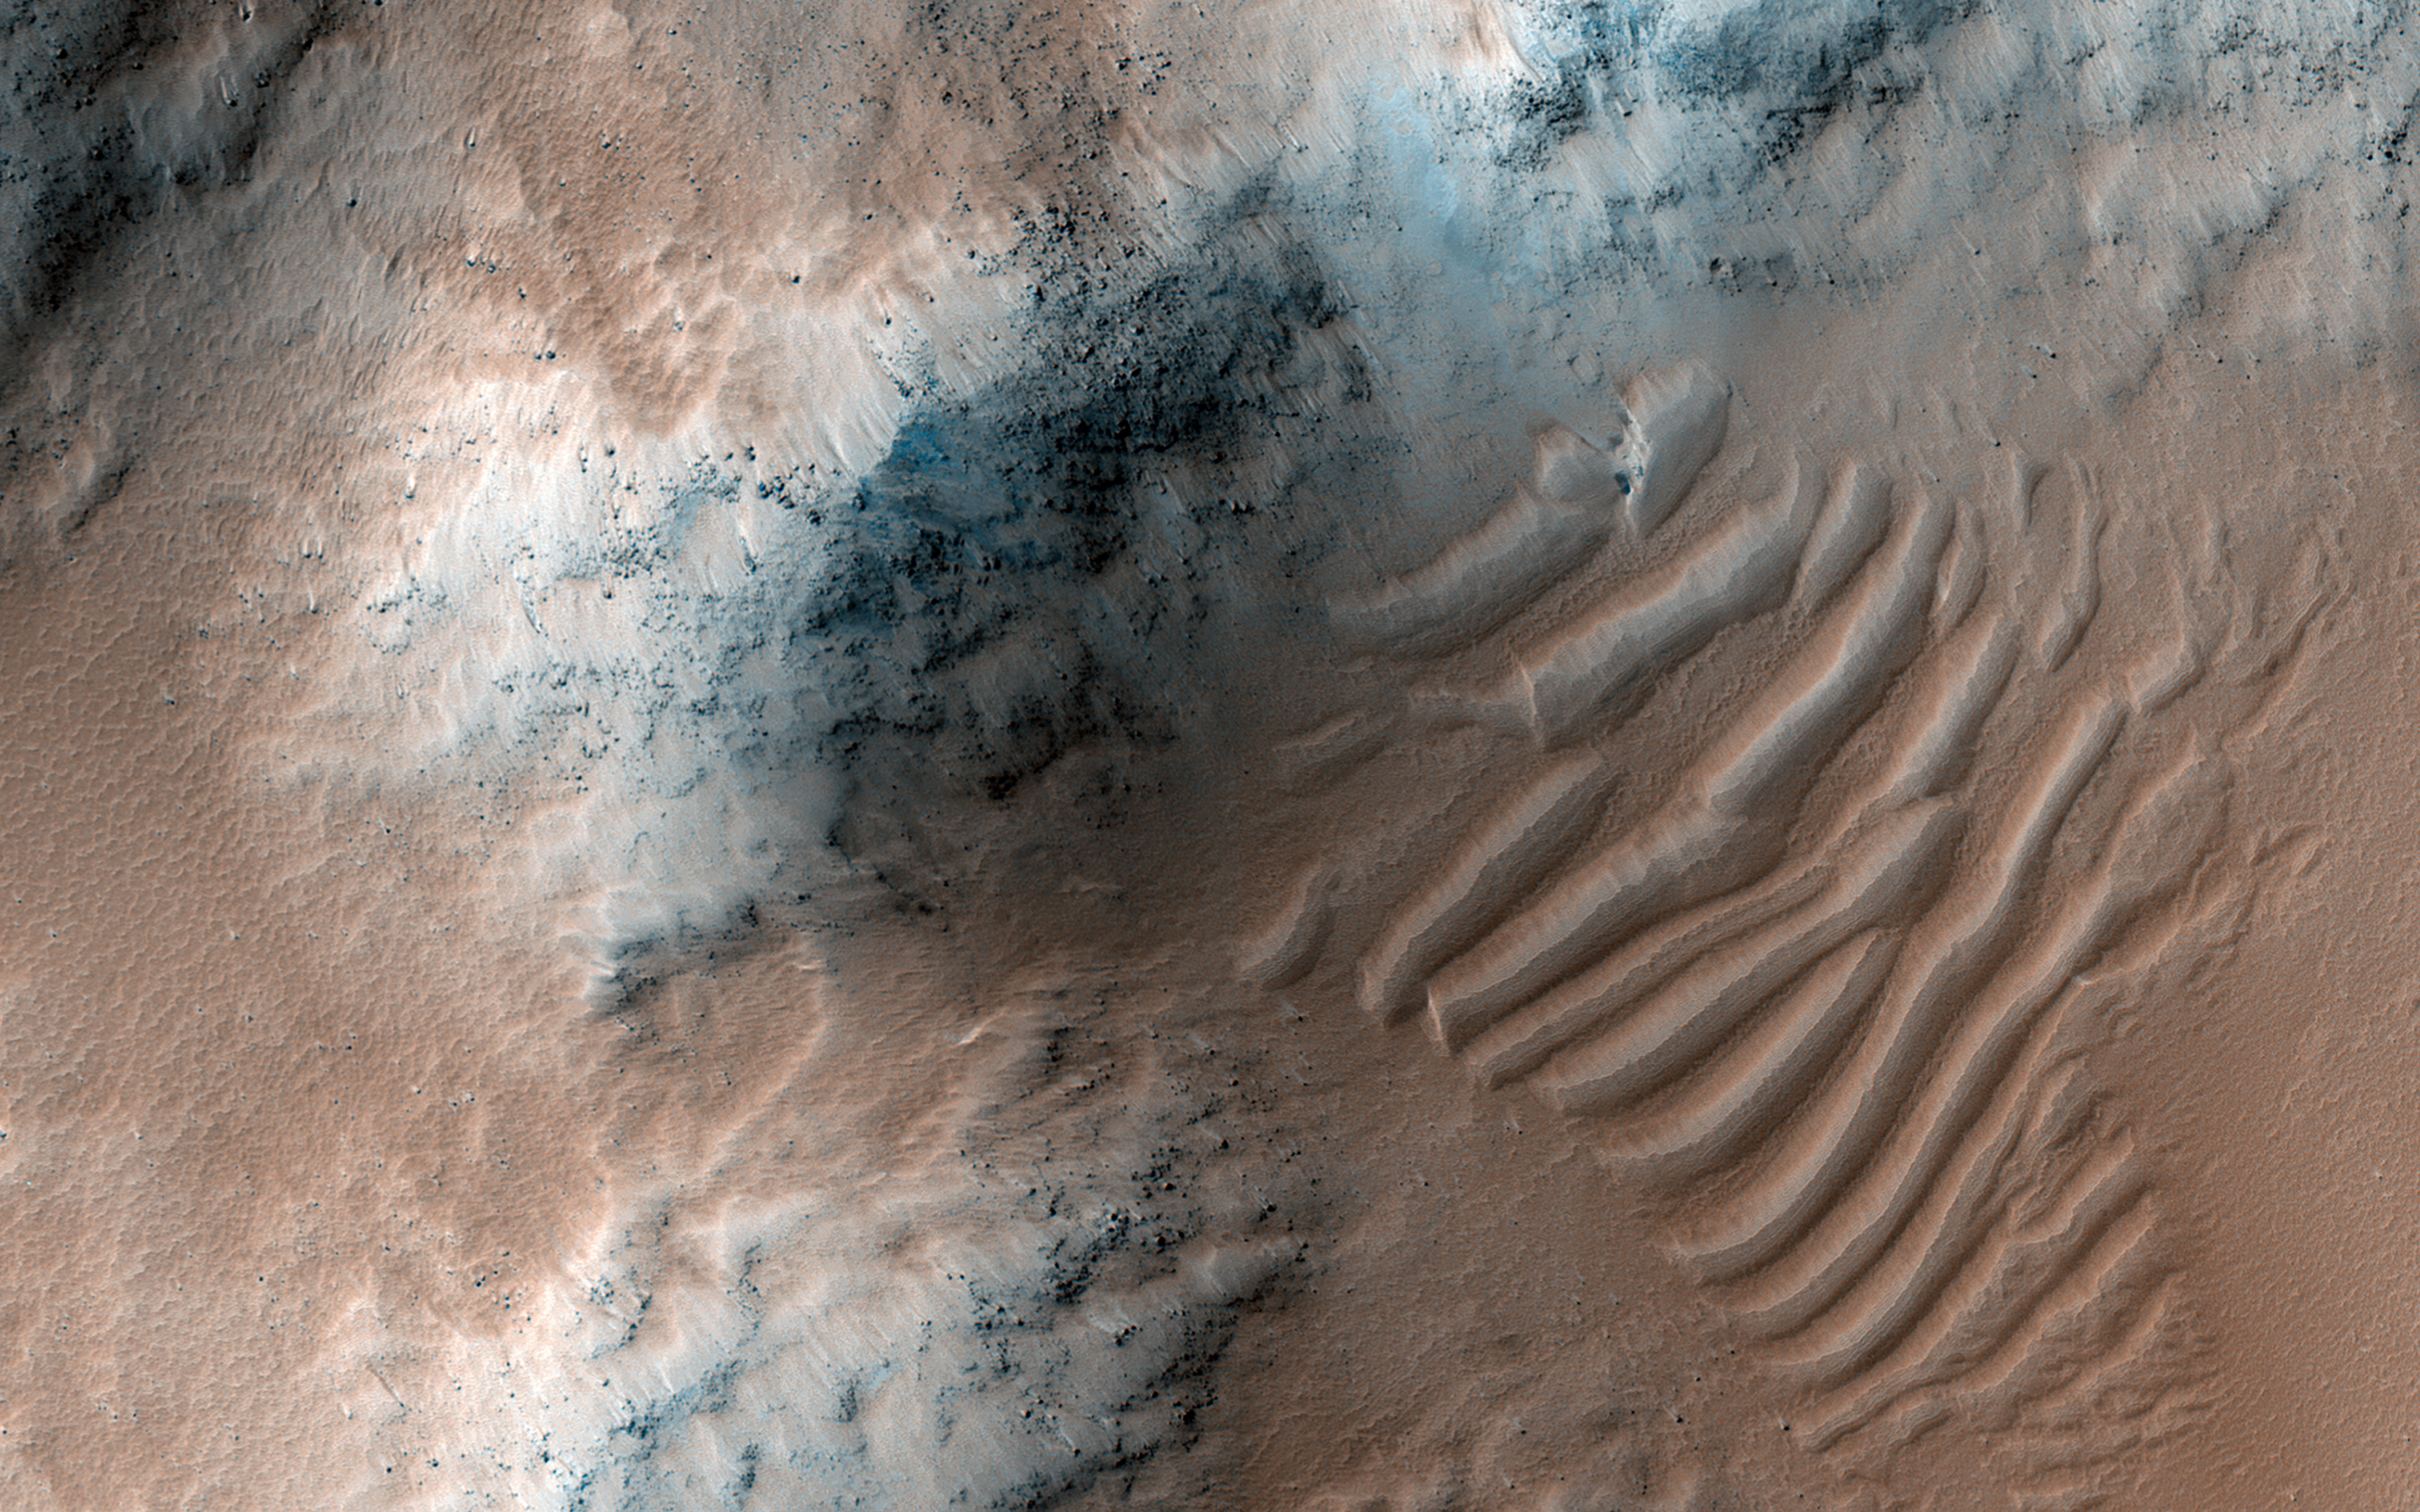

Slipping and Sliding in Echus Chaos

Echus Chaos is a region of low hills located between Lunae Planum (to the right of this image) and Echus Palus (to the left of this image). This chaos terrain may have formed as the rocks that make up Lunae Planum slowly slid downhill into Echus Palus.

As these rocks slid downhill, they broke up into large pieces that formed the hills that we see today. What caused this landslide is not well known, but it could have been due to large floods of water moving through Echus Palus, causing the edge of Lunae Planum to become soaked and fall apart. Ground shaking from movement along nearby faults or meteorite impacts may have also helped to make the edge of Lunae Planum unstable and collapse.

The map is projected here at a scale of 50 centimeters (19.7 inches) per pixel. (The original image scale is 55.1 centimeters [21.7 inches] per pixel [with 2 x 2 binning]; objects on the order of 165 centimeters [65.0 inches] across are resolved.) North is up.

The University of Arizona, in Tucson, operates HiRISE, which was built by Ball Aerospace & Technologies Corp., in Boulder, Colorado. NASA’s Jet Propulsion Laboratory, a division of Caltech in Pasadena, California, manages the Mars Reconnaissance Orbiter Project for NASA’s Science Mission Directorate, Washington.

Credit: NASA/JPL-Caltech/University of Arizona